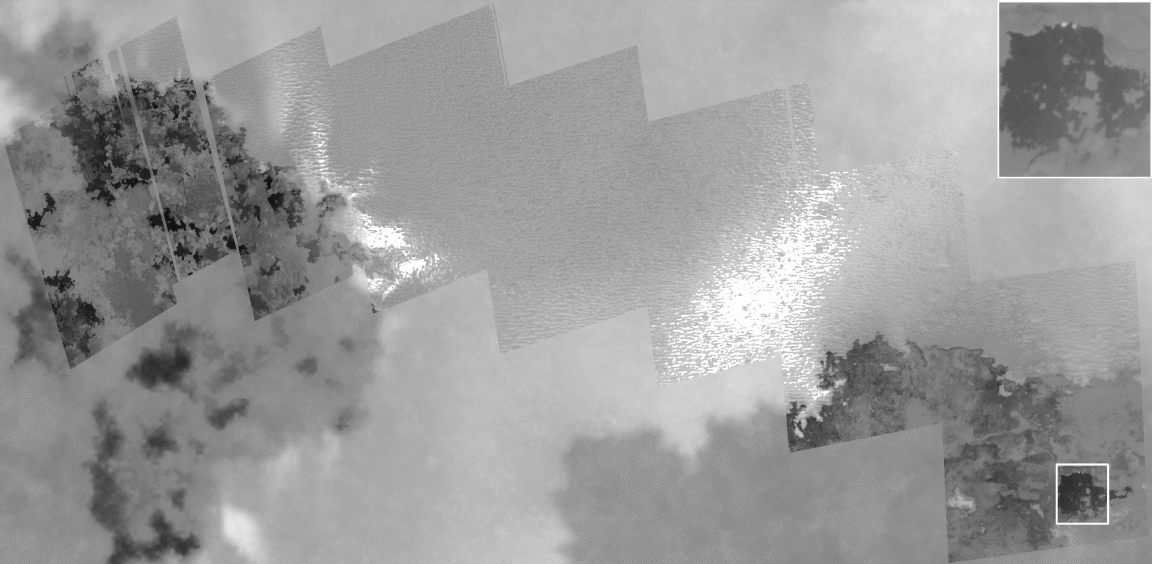

Galileo Takes a Close-up Look at Prometheus

This high-resolution mosaic of images taken by NASA’s Galileo spacecraft shows lava flows, bright streaks, and ridged plains at the northern margin of the lava flow field at the volcanic center Prometheus on Jupiter’s moon Io. The images, taken during a flyby of Io on February 22, 2000, have a resolution of 12 meters (39 feet) per picture element.

The lava is erupting from a fissure about 40 kilometers (25 miles) east (right) of the edge of this mosaic, and the 100 kilometer (62 mile) tall Prometheus plume is erupting from somewhere near the western end of this mosaic. This mosaic was acquired to search for and image the plume vent or vents. We expected to see a small crater surrounded by radial streaks, but no such central vent can be seen in these or other images. Instead, we see bright streaks along the margins of the lava.

The darkest areas are warm lava flows. Warm lava is dark because it is either too hot or too recent for significant amounts of sulfur-dioxide frost or snow from the plume to have condensed onto it. The blow-up shows two bright dots where hot lava is breaking out of the edge of one of the dark lava flows. The bright, ridged plains to the north of the lava are probably rich in sulfur dioxide. The formation mechanism for the ridges is unclear. The very bright streaks radiating from the area where the lava flows overrun the field are where the hot lava recently vaporized the sulfur dioxide, which then coated the lava-facing sides of the ridges.

The Prometheus plume has been seen by both the Voyager and Galileo spacecraft whenever the viewing geometry has been favorable. While the morphology of the plume has been nearly constant, the plume’s position jumped about 80 kilometers (50 miles) between the Voyager observations in the 1970s and the Galileo observations since 1995. The lava flow field has migrated a similar distance. Galileo scientists are currently investigating whether fresh lava breakouts overrunning plains rich in sulfur dioxide can help explain the plume observations.

The Jet Propulsion Laboratory, a division of the California Institute of Technology in Pasadena, manages the Galileo mission for NASA’s Office of Space Science, Washington, D.C.

Credit: NASA/JPL/University of Arizona